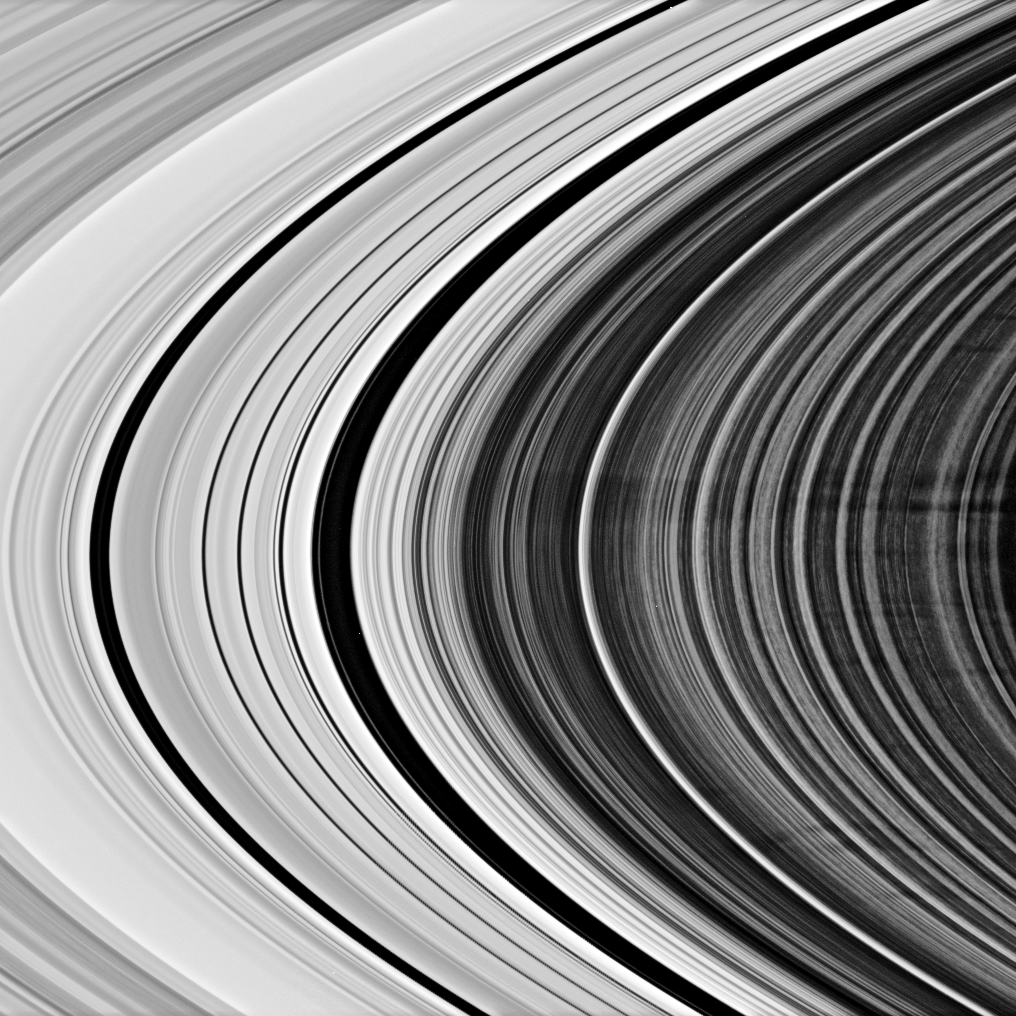

Spoke Set

This Cassini spacecraft view shows a group of more than a dozen spokes in Saturn’s outer B ring. The B ring displays the azimuthal asymmetry, or variation with longitude around the planet, that is characteristic of the spoke-forming region.

The large spoke feature above center — most likely a grouping of multiple spokes — is about 5,000 kilometers (3,100 miles) long and 2,000 kilometers (1,200 miles) wide.

Left of center, two dark gaps mark the Cassini Division (4,800 kilometers, or 2,980 miles wide).

This view looks toward the unilluminated side of the rings from about 9 degrees above the ringplane.

The image was taken in visible light with the Cassini spacecraft narrow-angle camera on April 28, 2007 at a distance of approximately 1.6 million kilometers (1 million miles) from Saturn. Image scale is 9 kilometers (6 miles) per pixel.

The Cassini-Huygens mission is a cooperative project of NASA, the European Space Agency and the Italian Space Agency. The Jet Propulsion Laboratory, a division of the California Institute of Technology in Pasadena, manages the mission for NASA’s Science Mission Directorate, Washington, D.C. The Cassini orbiter and its two onboard cameras were designed, developed and assembled at JPL. The imaging operations center is based at the Space Science Institute in Boulder, Colo.

Credit: NASA/JPL/Space Science Institute